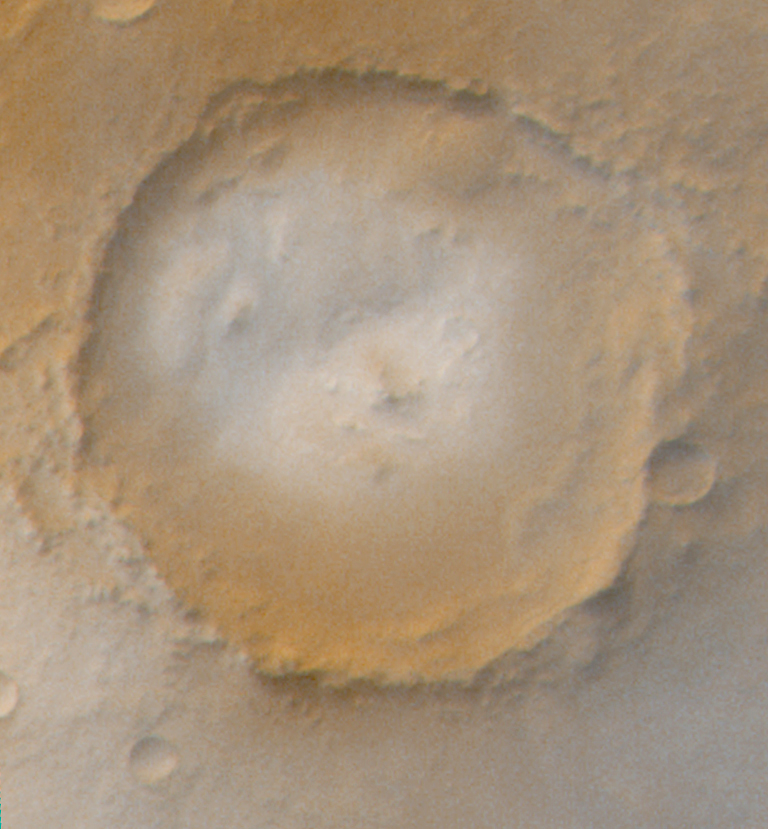

The Frosted Craters of Northern Spring and Southern Autumn – Unnamed Crater

The Mars Global Surveyor Mars Orbiter Camera (MOC) wide angle system is used to monitor changes in martian weather and the seasonal coming and going of polar frost. These four wide angle pictures of craters in both the northern and southern middle and polar latitudes of Mars show examples of frost monitoring conducted by the MOC in recent months. It is spring in the northern hemisphere, and frost that accumulated during the most recent 6-month-long winter has been retreating since May. Examples of frost-rimmed craters include Lomonosov (top, left) and an unnamed crater farther north (top, right). The unnamed crater has a patch of frost on its floor that–based on how it looked during the 1970s Viking missions–is expected to persist through summer. It is autumn in the southern hemisphere, and frost was seen as early as August in some craters, such as Barnard (bottom, left); later the frost line moved farther north, and we began to see frost in Lowell Crater (bottom, right) in mid-October. For a view of what Lomonosov Crater looked like during northern winter, see “The Frosty Rims of Lomonosov Crater in Winter.”

This is a series of 4 images. Each image is a composite of two pictures obtained at the same time, a red wide angle view and a blue wide angle view. In each picture, north is toward the top and sunlight illuminates the scene from the upper left (for southern hemisphere) or lower left (for northern hemisphere).

Credit: NASA/JPL/MSSS